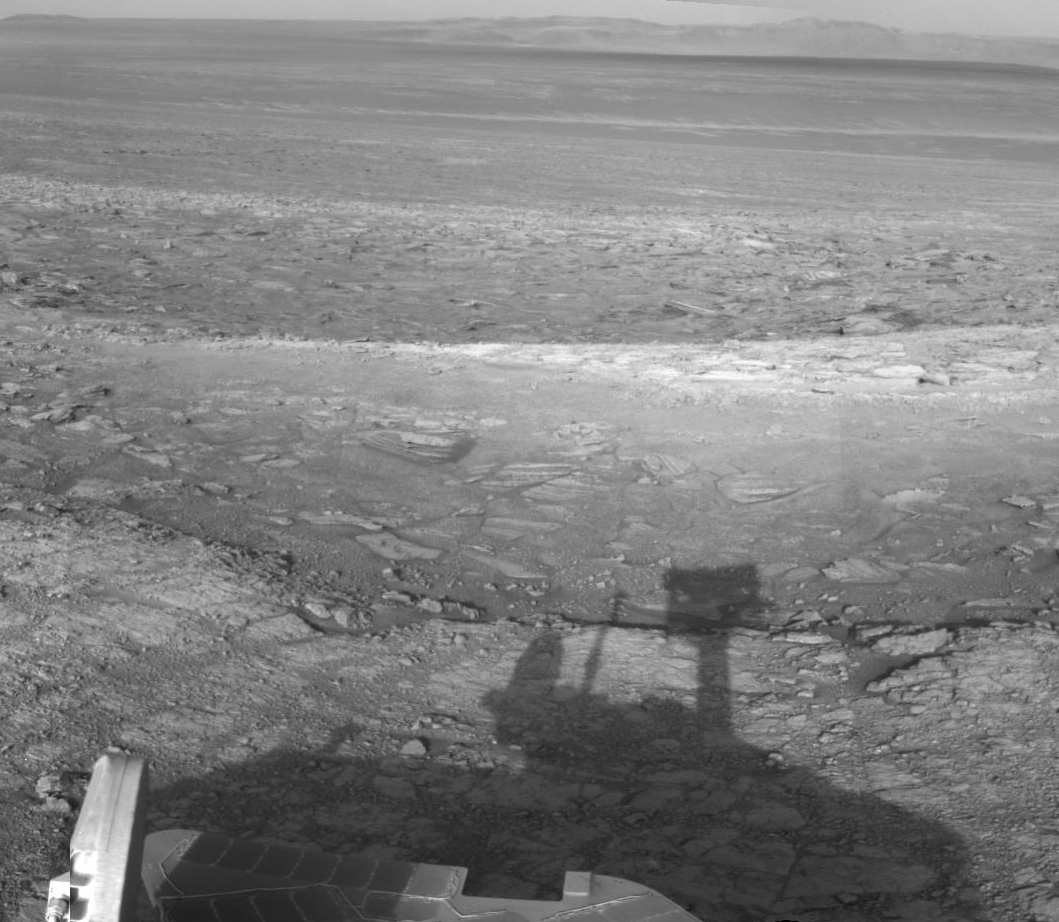

Opportunity’s Shadow and Endeavour Crater Vista

NASA’s Mars Exploration Rover Opportunity used its navigation camera to record this vista looking eastward across Endeavour Crater, with the rover’s own shadow in the foreground.

Opportunity has been studying the western rim of Endeavour Crater since arriving there in August 2011. The crater spans 14 miles (22 kilometers) in diameter, by far the largest that Opportunity has visited since it landed on Mars in January 2004.

The component images in this mosaic view were taken during the 3,020th Martian day, or sol, of Opportunity’s work on Mars (July 22, 2012)

JPL manages the Mars Science Laboratory/Curiosity for NASA’s Science Mission Directorate in Washington. The rover was designed, developed and assembled at JPL, a division of the California Institute of Technology in Pasadena.

Credit: NASA/JPL-Caltech